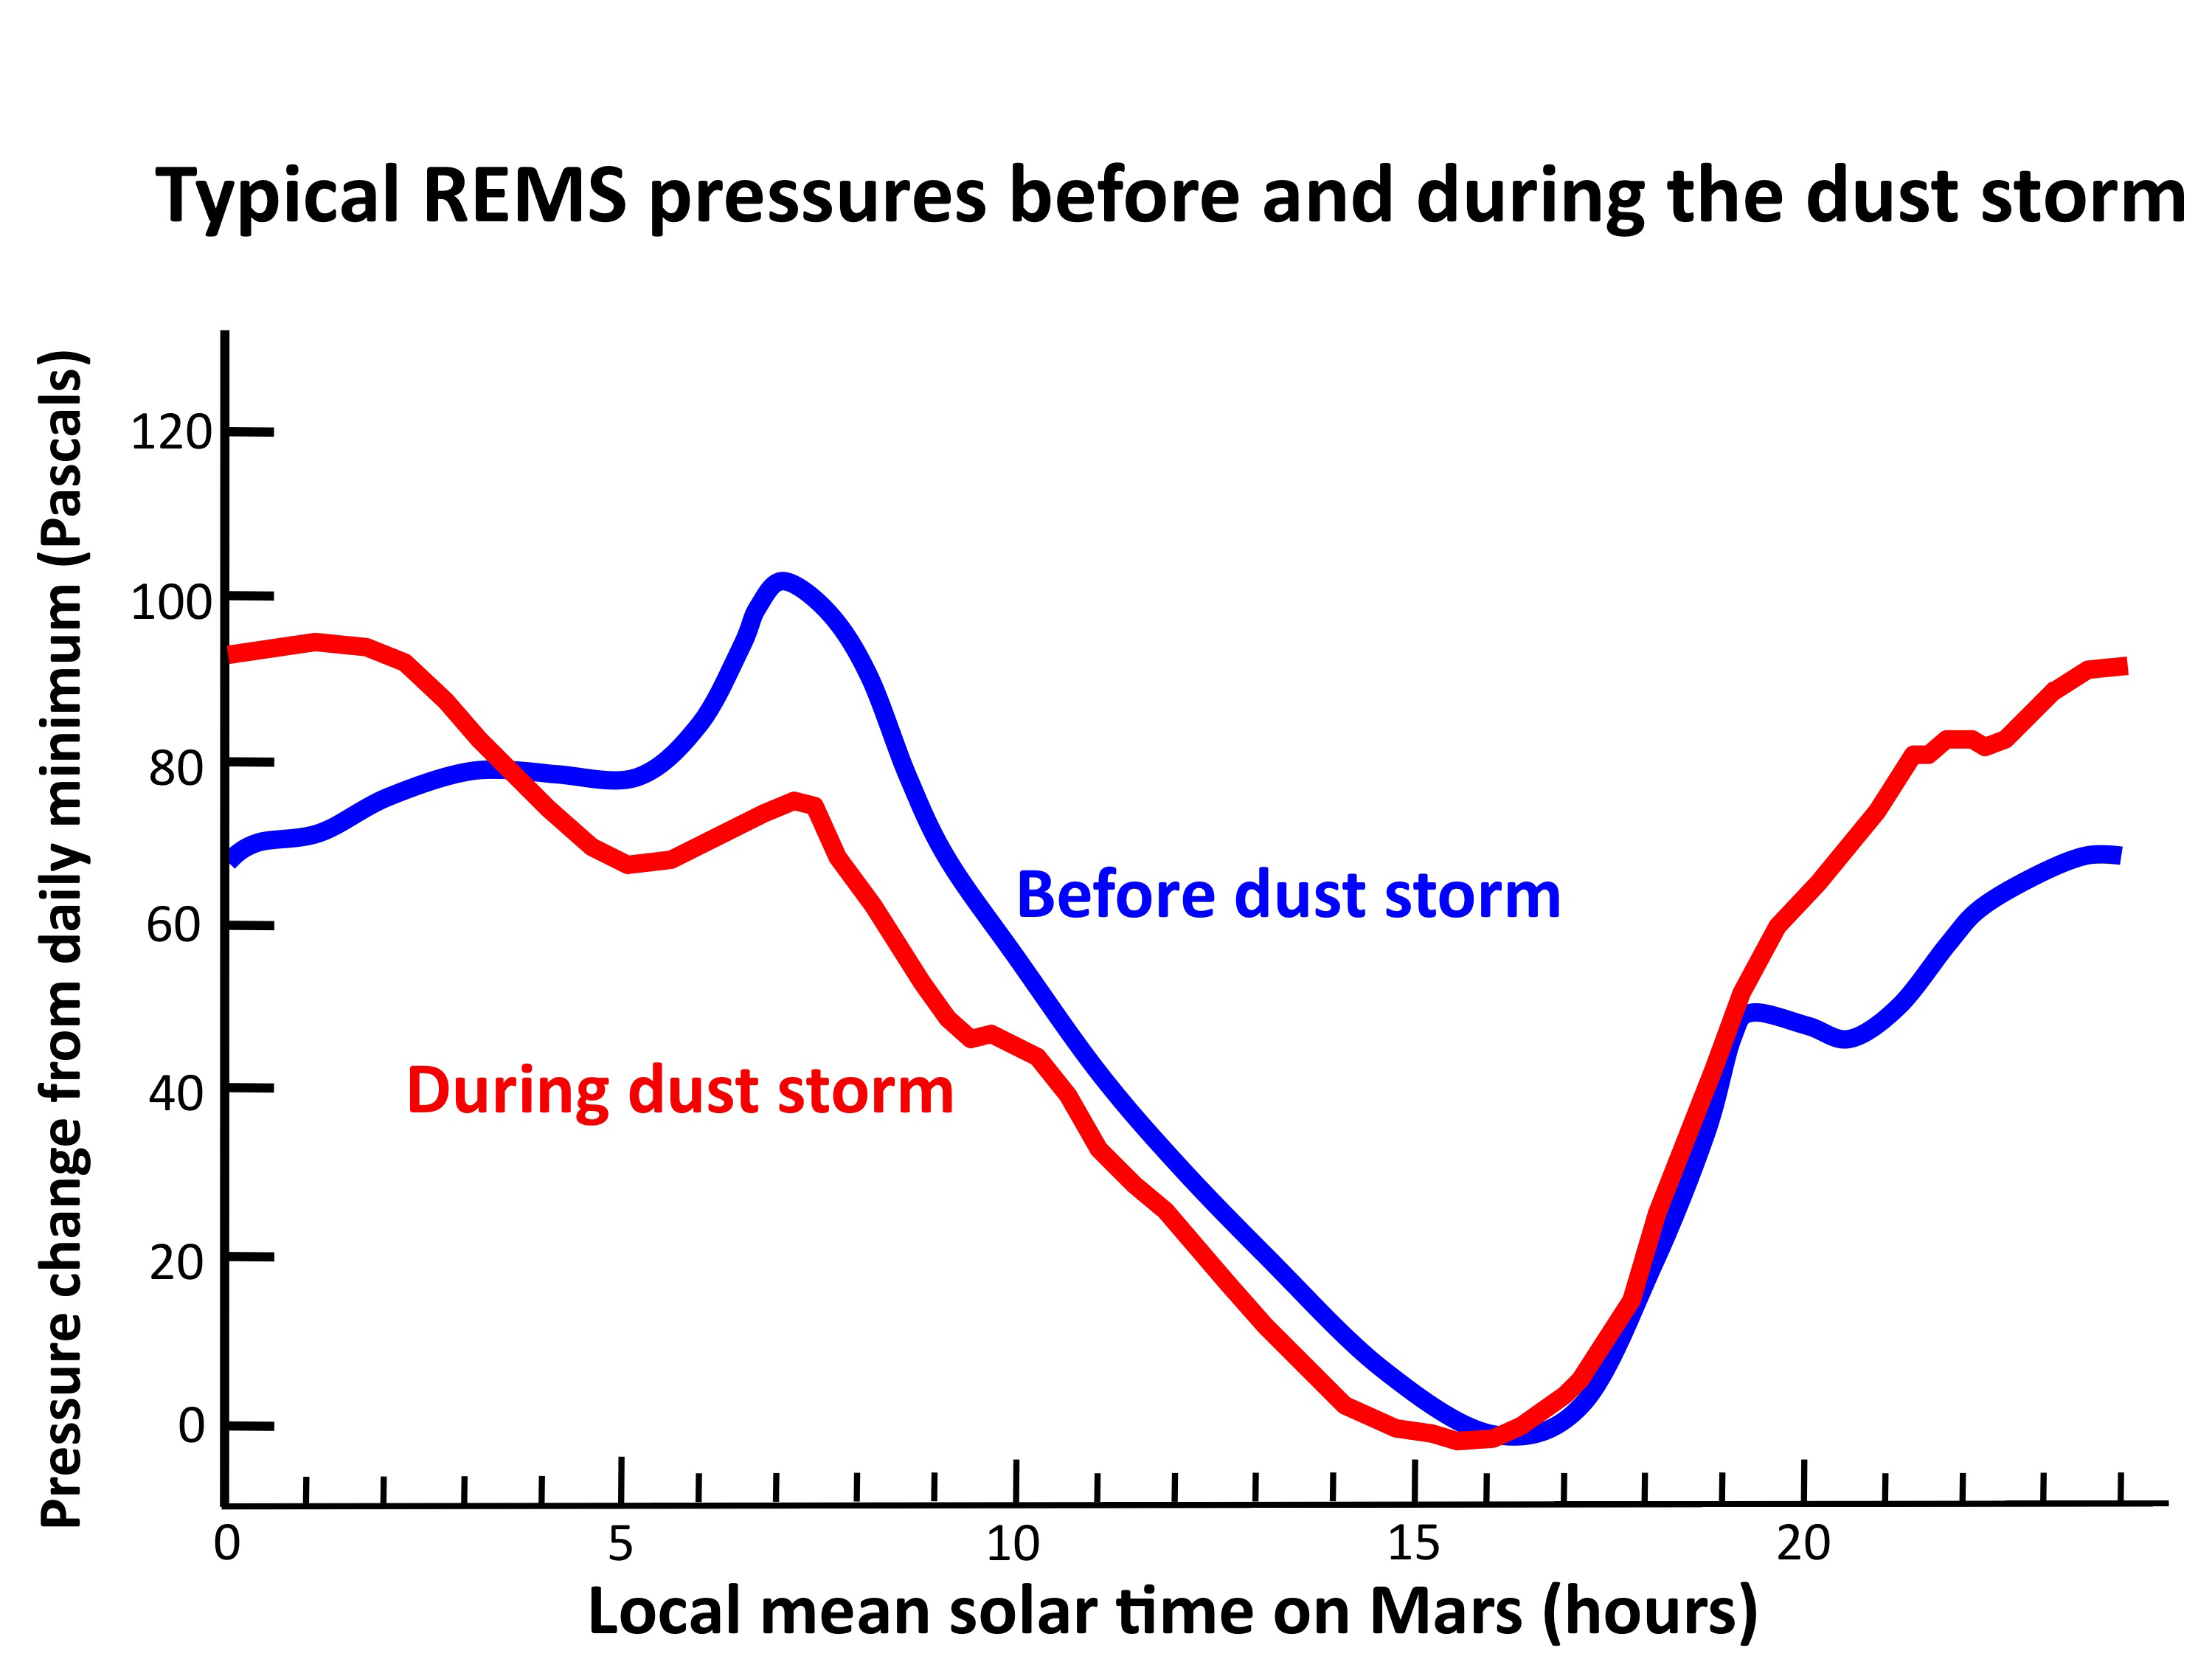

Atmospheric Pressure Patterns Before and During Dust Storm

This graph compares a typical daily pattern of changing atmospheric pressure (blue) with the pattern during a regional dust storm hundreds of miles away (red). The data are by the Rover Environmental Monitoring Station (REMS) on NASA’s Curiosity rover. Pressure is a measure of the amount of air in the whole column of atmosphere sitting above the rover.

The altered pattern in pressure variation during the storm results from changes both in large-scale atmospheric heating due to dust in the air and from more local atmospheric heating due to an increase in local dustiness.

NASA’s Jet Propulsion Laboratory, a division of the California Institute of Technology, Pasadena, manages the Mars Science Laboratory Project for NASA’s Science Mission Directorate, Washington. JPL designed and built the rover.

Credit: NASA/JPL-Caltech/CAB(CSIC-INTA)/FMI/Ashima Research